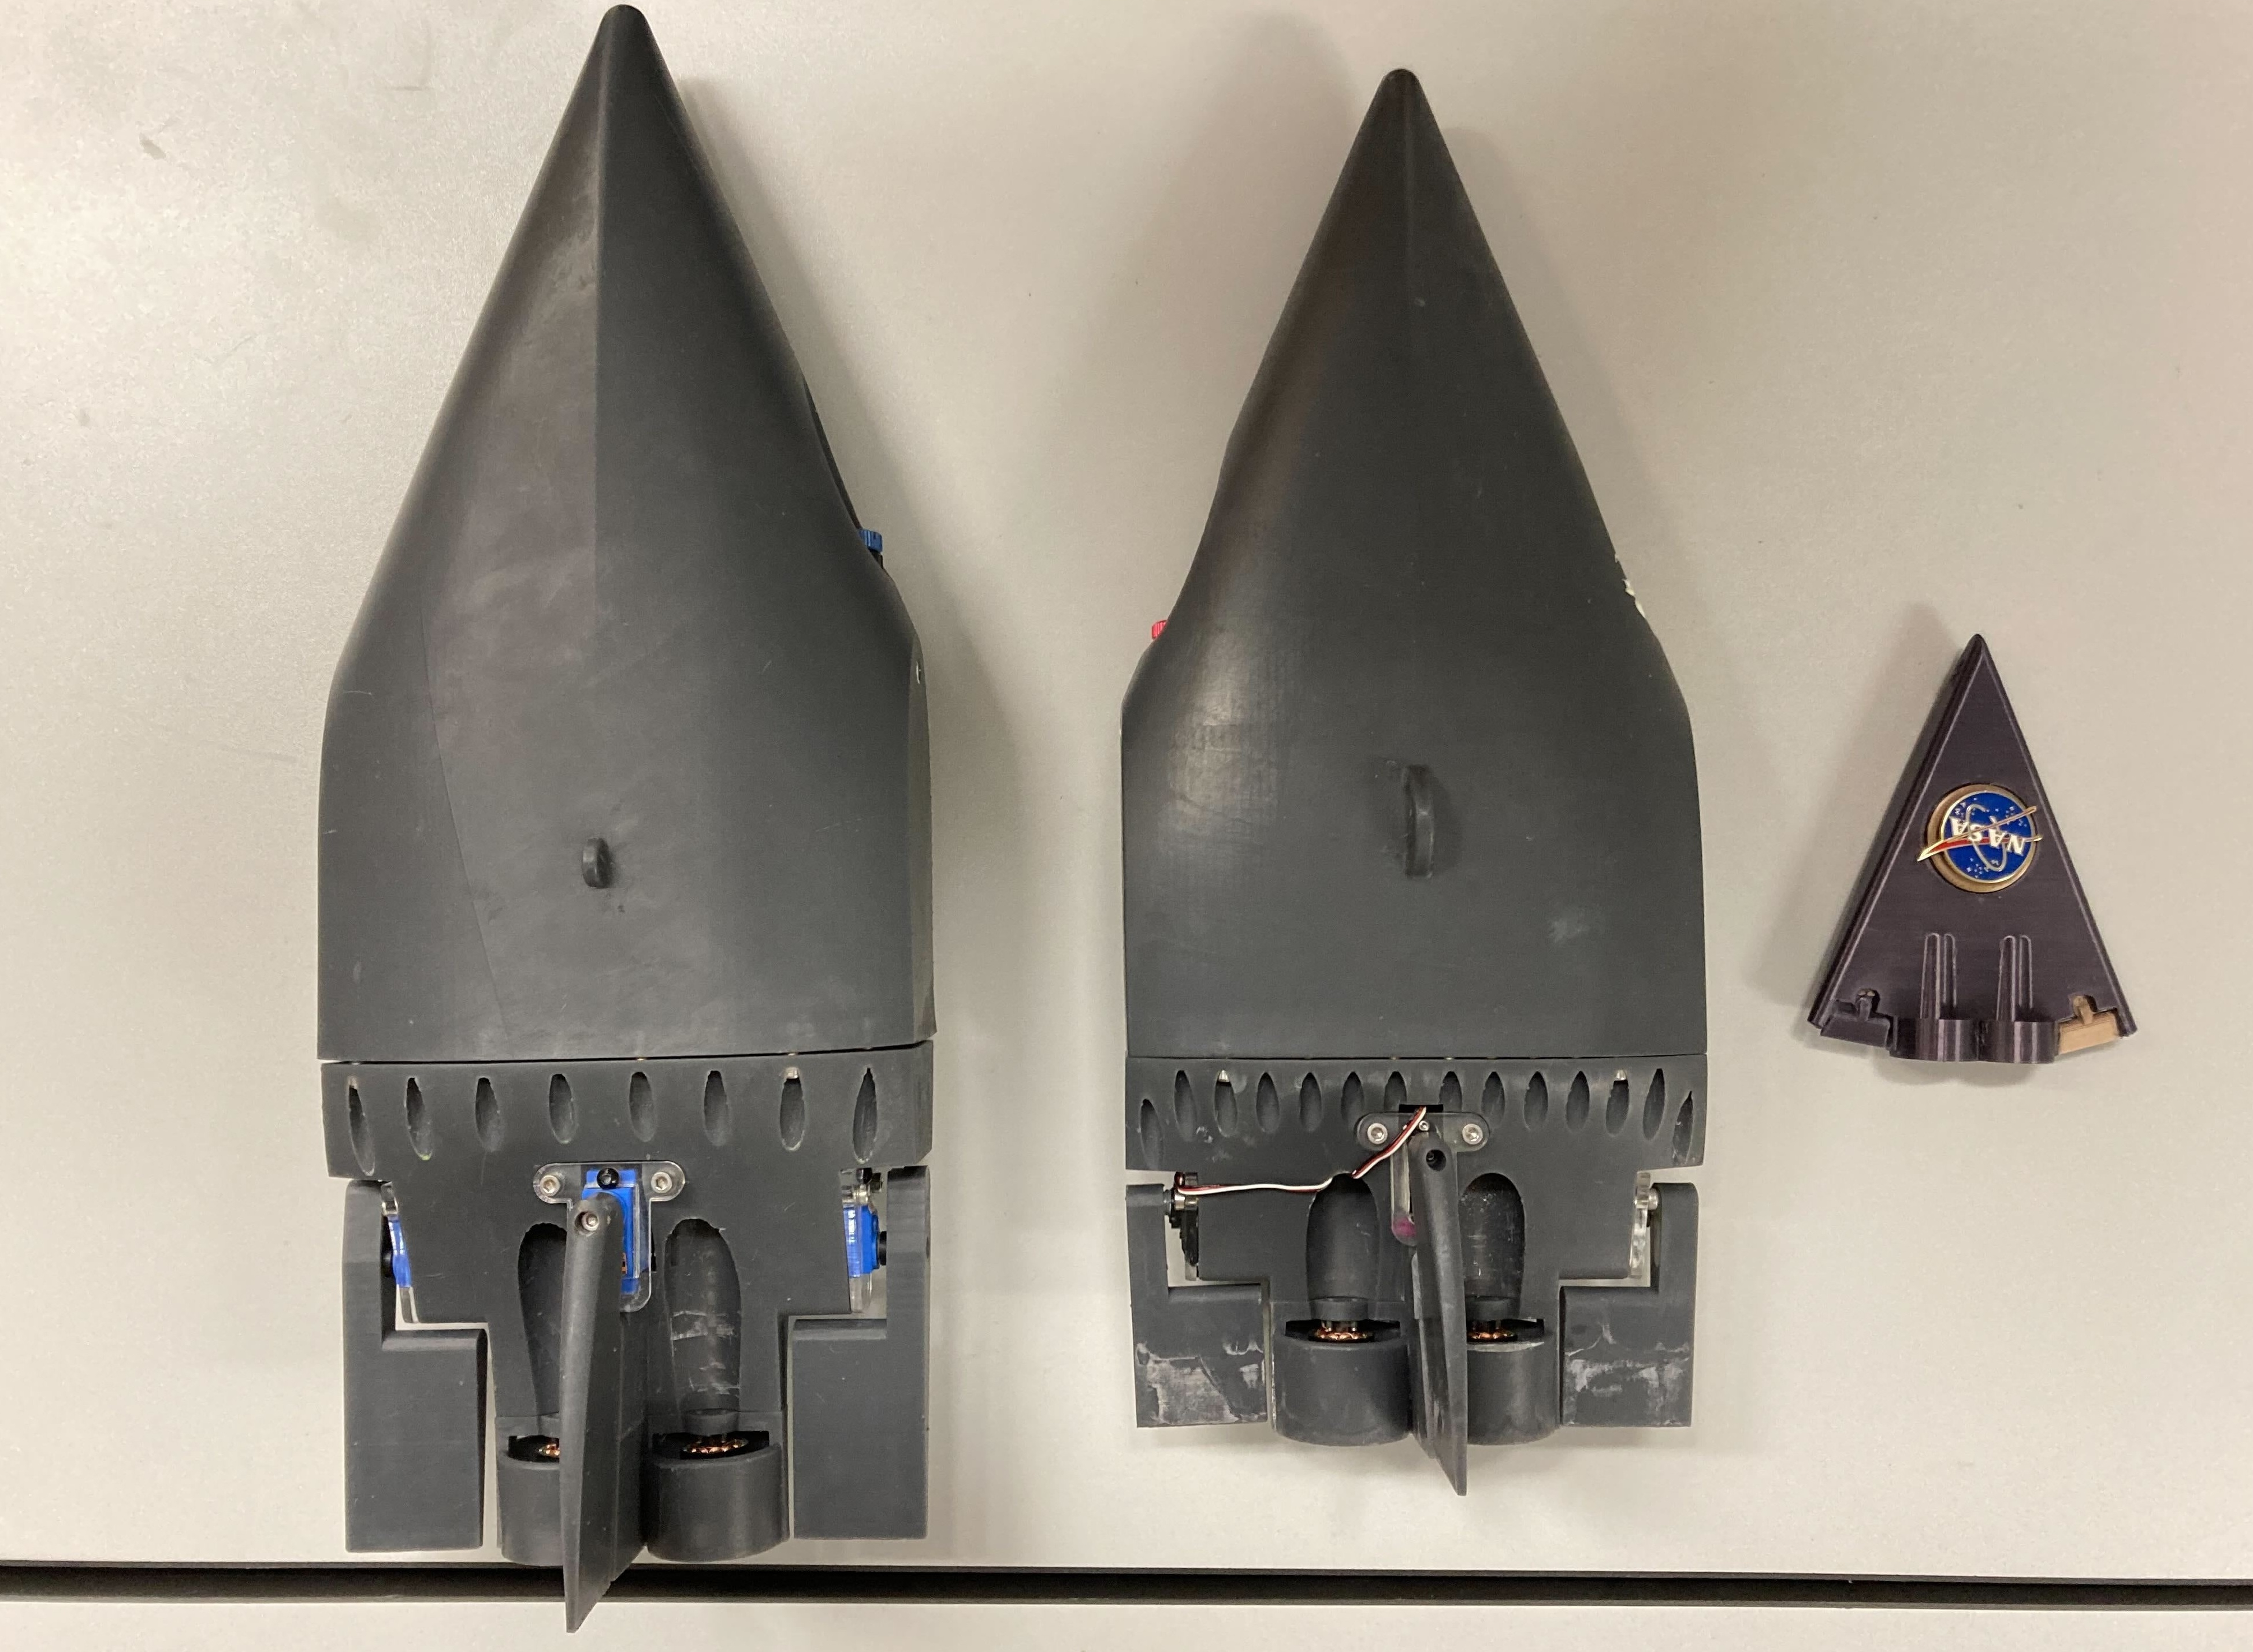

NASA’s SWIM Prototypes

Two prototypes for a NASA mission concept called SWIM (short for Sensing With Independent Micro-swimmers) are arranged beside a much smaller nonfunctioning model representing the final envisioned size of the robot: about 5 inches (12 centimeters) long.

The plastic prototypes were built at NASA’s Jet Propulsion Laboratory in Southern California to demonstrate the feasibility of the concept, a swarm of dozens of self-propelled, cellphone-size robots exploring the waters of icy moons like Jupiter’s Europa and Saturn’s Enceladus. Delivered to the subsurface ocean by an ice-melting cryobot, the tiny robots would zoom away to look for chemical and temperature signals that could point to life.

The prototypes were used in more that 20 rounds of underwater testing in a pair of tanks at JPL and in a competition swimming pool at Caltech in Pasadena. Relying on low-cost, commercially made motors and electronics, the robots are pushed along by two propellers and use two to four flaps for steering.

The prototype in the center of the image weighs 3.7 pounds (1.7 kilograms) and is 14.5 inches (37 centimeters) long, 6 inches (15 centimeters) wide, and 2.5 inches (6.5 centimeters) tall, with a volume of 104 cubic inches (1.7 liters). The upgraded prototype at left is slightly bigger: 16.5 inches (42 centimeters) long, 3 inches (7.5 centimeters) tall, with a weight of 5 pounds (2.3 kilograms) and a volume of 140 cubic inches (2.3 liters).

In pool tests, the prototype at left demonstrated controlled maneuvering, the ability to stay on and correct its course, and a back-and-forth “lawnmower” exploration pattern. It managed all of this autonomously, without the team’s direct intervention. The robot even spelled out “J-P-L.”

As conceived for spaceflight and represented by the model at right, the robots would have dimensions about three times smaller than these prototypes – tiny compared to existing remotely operated and autonomous underwater scientific vehicles. The swimmers would feature miniaturized, purpose-built parts and employ a novel wireless underwater acoustic communication system for transmitting data and triangulating their positions.

Several years more of work would be needed to make such an advanced concept ready for spaceflight.

Led by JPL, SWIM development took place from spring 2021 to fall 2024. The project was supported by Phase I and II funding from NASA’s Innovative Advanced Concepts program under the agency’s Space Technology Mission Directorate. JPL is managed for NASA by Caltech in Pasadena, California.

Credit: NASA/JPL-Caltech